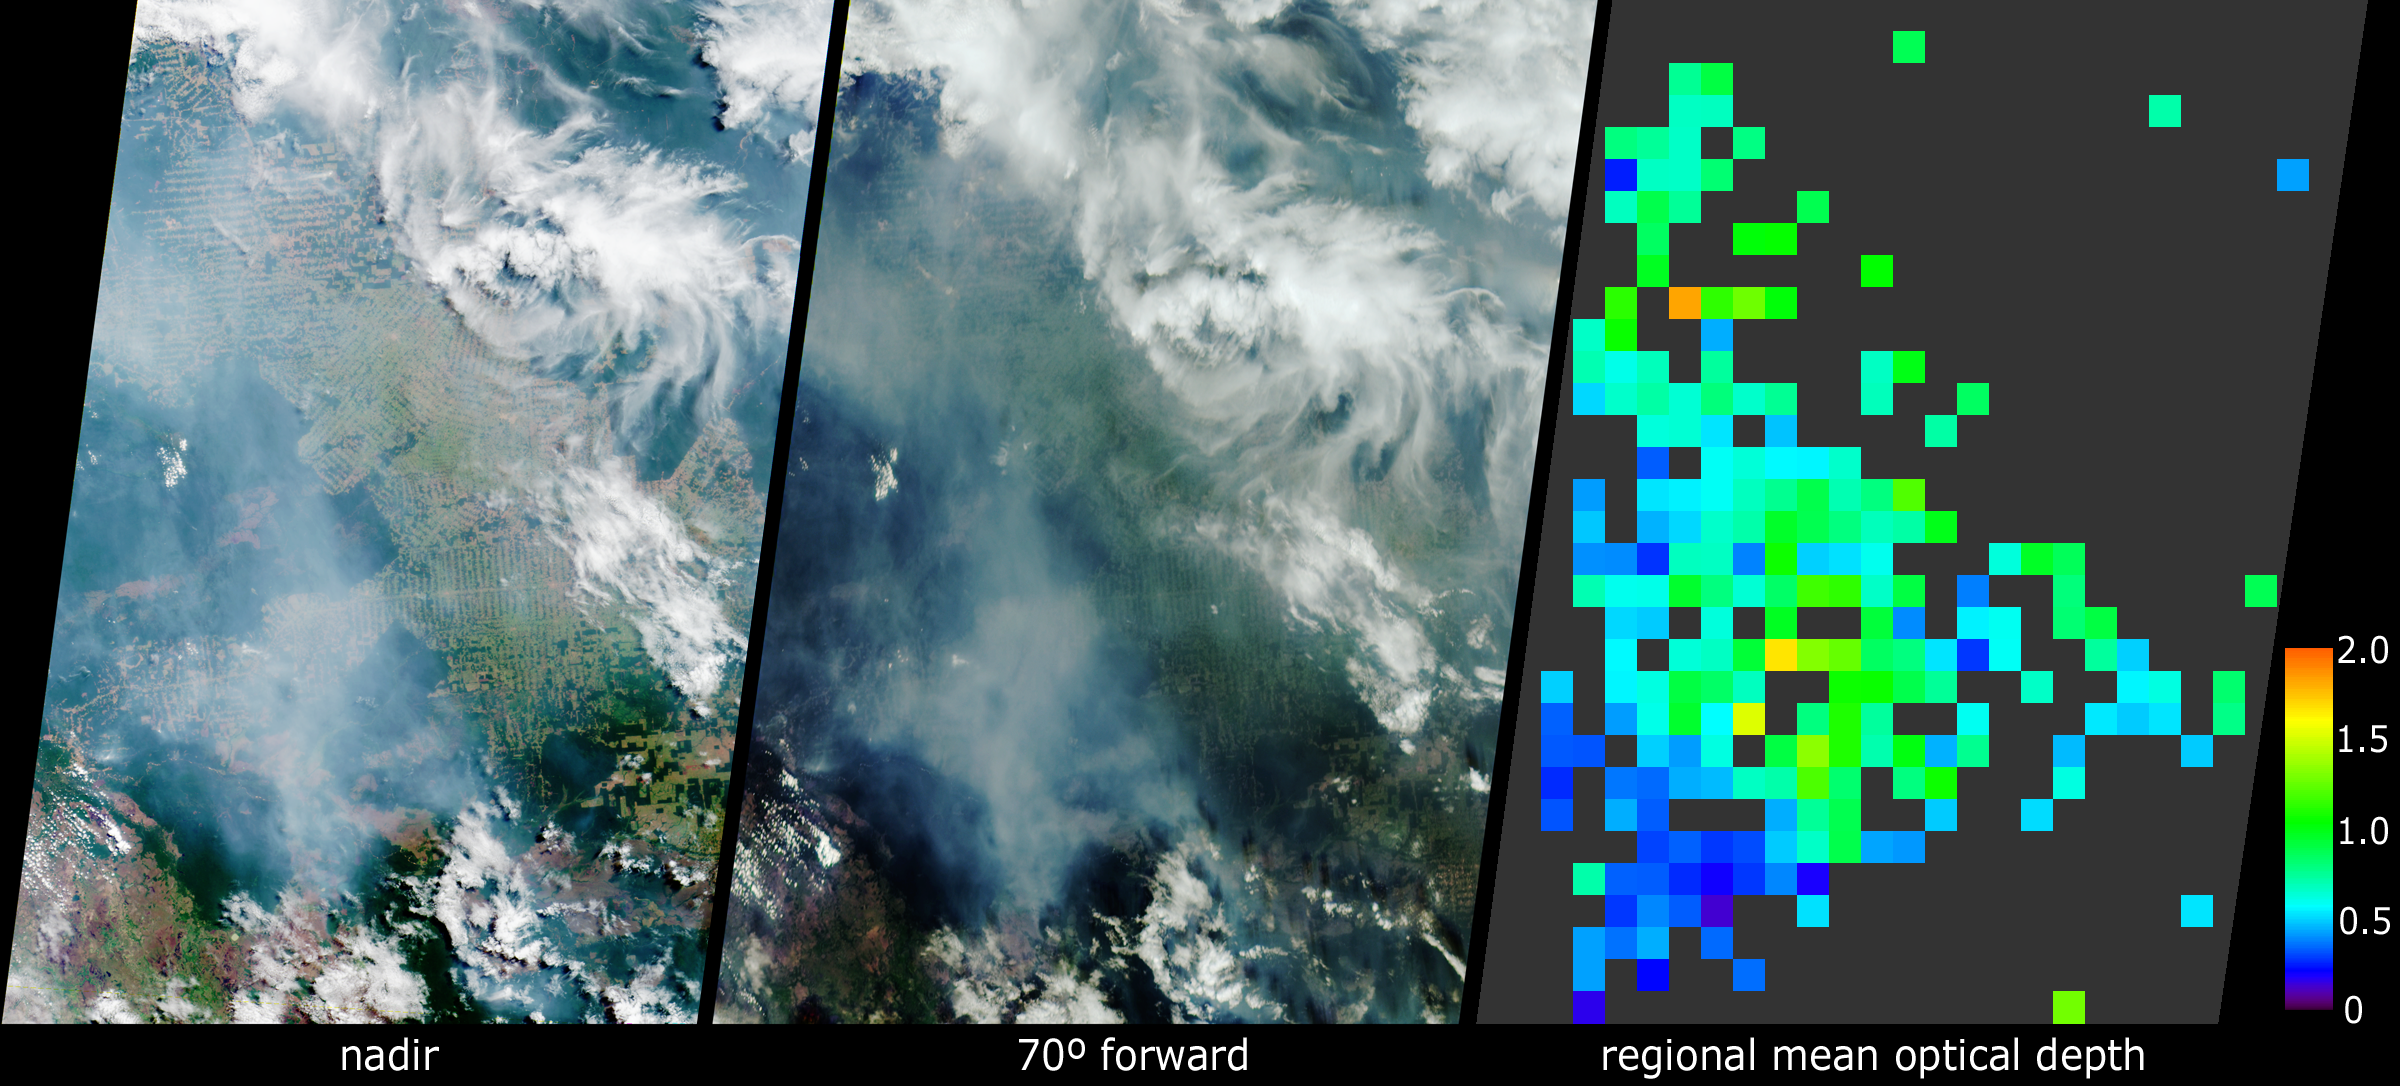

Smoke over Rondonia, Brazil

In the Brazilian state of Rondonia, scientists have gathered to study gases and airborne particles produced in the tropics. Between September and November 2002, they are conducting integrated airborne and ground-based measurements aimed at better understanding the role these constituents play in Earth’s climate. These views from the Multi-angle Imaging SpectroRadiometer (MISR) show extensive plumes of fine particles emanating from burning vegetation within Rondonia. The data were acquired on September 15, the official start date for the Amazon burning season, and one week into the field study, which is called the Cooperative Large-scale-biosphere-atmosphere Airborne Regional Experiment, or CLAIRE.

The left-hand panel is a natural-color view acquired by MISR’s vertical-viewing (nadir) camera. The center image covers the same geographic area, as seen by the 70-degree forward-viewing MISR camera. The appearance of smoke and haze is enhanced in the oblique view, whereas the herringbone patterns of deforestation are more evident in the nadir image. Due to geometric parallax, clouds appear to move relative to the ground between these two images. At right is a map of aerosol optical depth, a measure of the amount of particulates in the atmosphere, derived from the MISR multi-angle views. Haze distributed across Rondonia shows up as light blue and green pixels across the region. Places where clouds or other factors precluded an aerosol retrieval are shown in dark grey.

The main measurement site for the CLAIRE campaign is a field near the town of Ji-Parana, somewhat below and to the right of the MISR image centers. It is well-situated to observe the thick palls of smoke originating in dense vegetation to the south and east, at the eastern end of the Parque Nacional de Pacaas Novos. The CLAIRE aircraft will follow these plumes as they spread over the region, and will measure the changing characteristics of the smoke particles as they age. The southern edges of these images extend into Bolivia, where more fires are burning near the Brazil-Bolivia border. Clearer skies in the southeast corner of the image area are associated with higher-elevation lands along the Serra dos Parecis mountains.

The Multi-angle Imaging SpectroRadiometer observes the daylit Earth continuously from pole to pole, and every 9 days views the entire globe between 82 degrees north and 82 degrees south latitude. These data products were generated from a portion of the imagery acquired during Terra orbit 14595. The panels cover an area of about 400 kilometers x 563 kilometers, and utilize data from blocks 98 to 101 within World Reference System-2 path 231.

Further information about the CLAIRE campaign, and the Large-scale-Biosphere-Atmosphere study program may be found at: http://www.mpch-mainz.mpg.de/~claire/CLAIRE.html and http://daac.ornl.gov/lba_cptec/indexi.html.

MISR was built and is managed by NASA’s Jet Propulsion Laboratory, Pasadena, CA, for NASA’s Office of Earth Science, Washington, DC. The Terra satellite is managed by NASA’s Goddard Space Flight Center, Greenbelt, MD. JPL is a division of the California Institute of Technology.

Credit: NASA/GSFC/LaRC/JPL, MISR Team